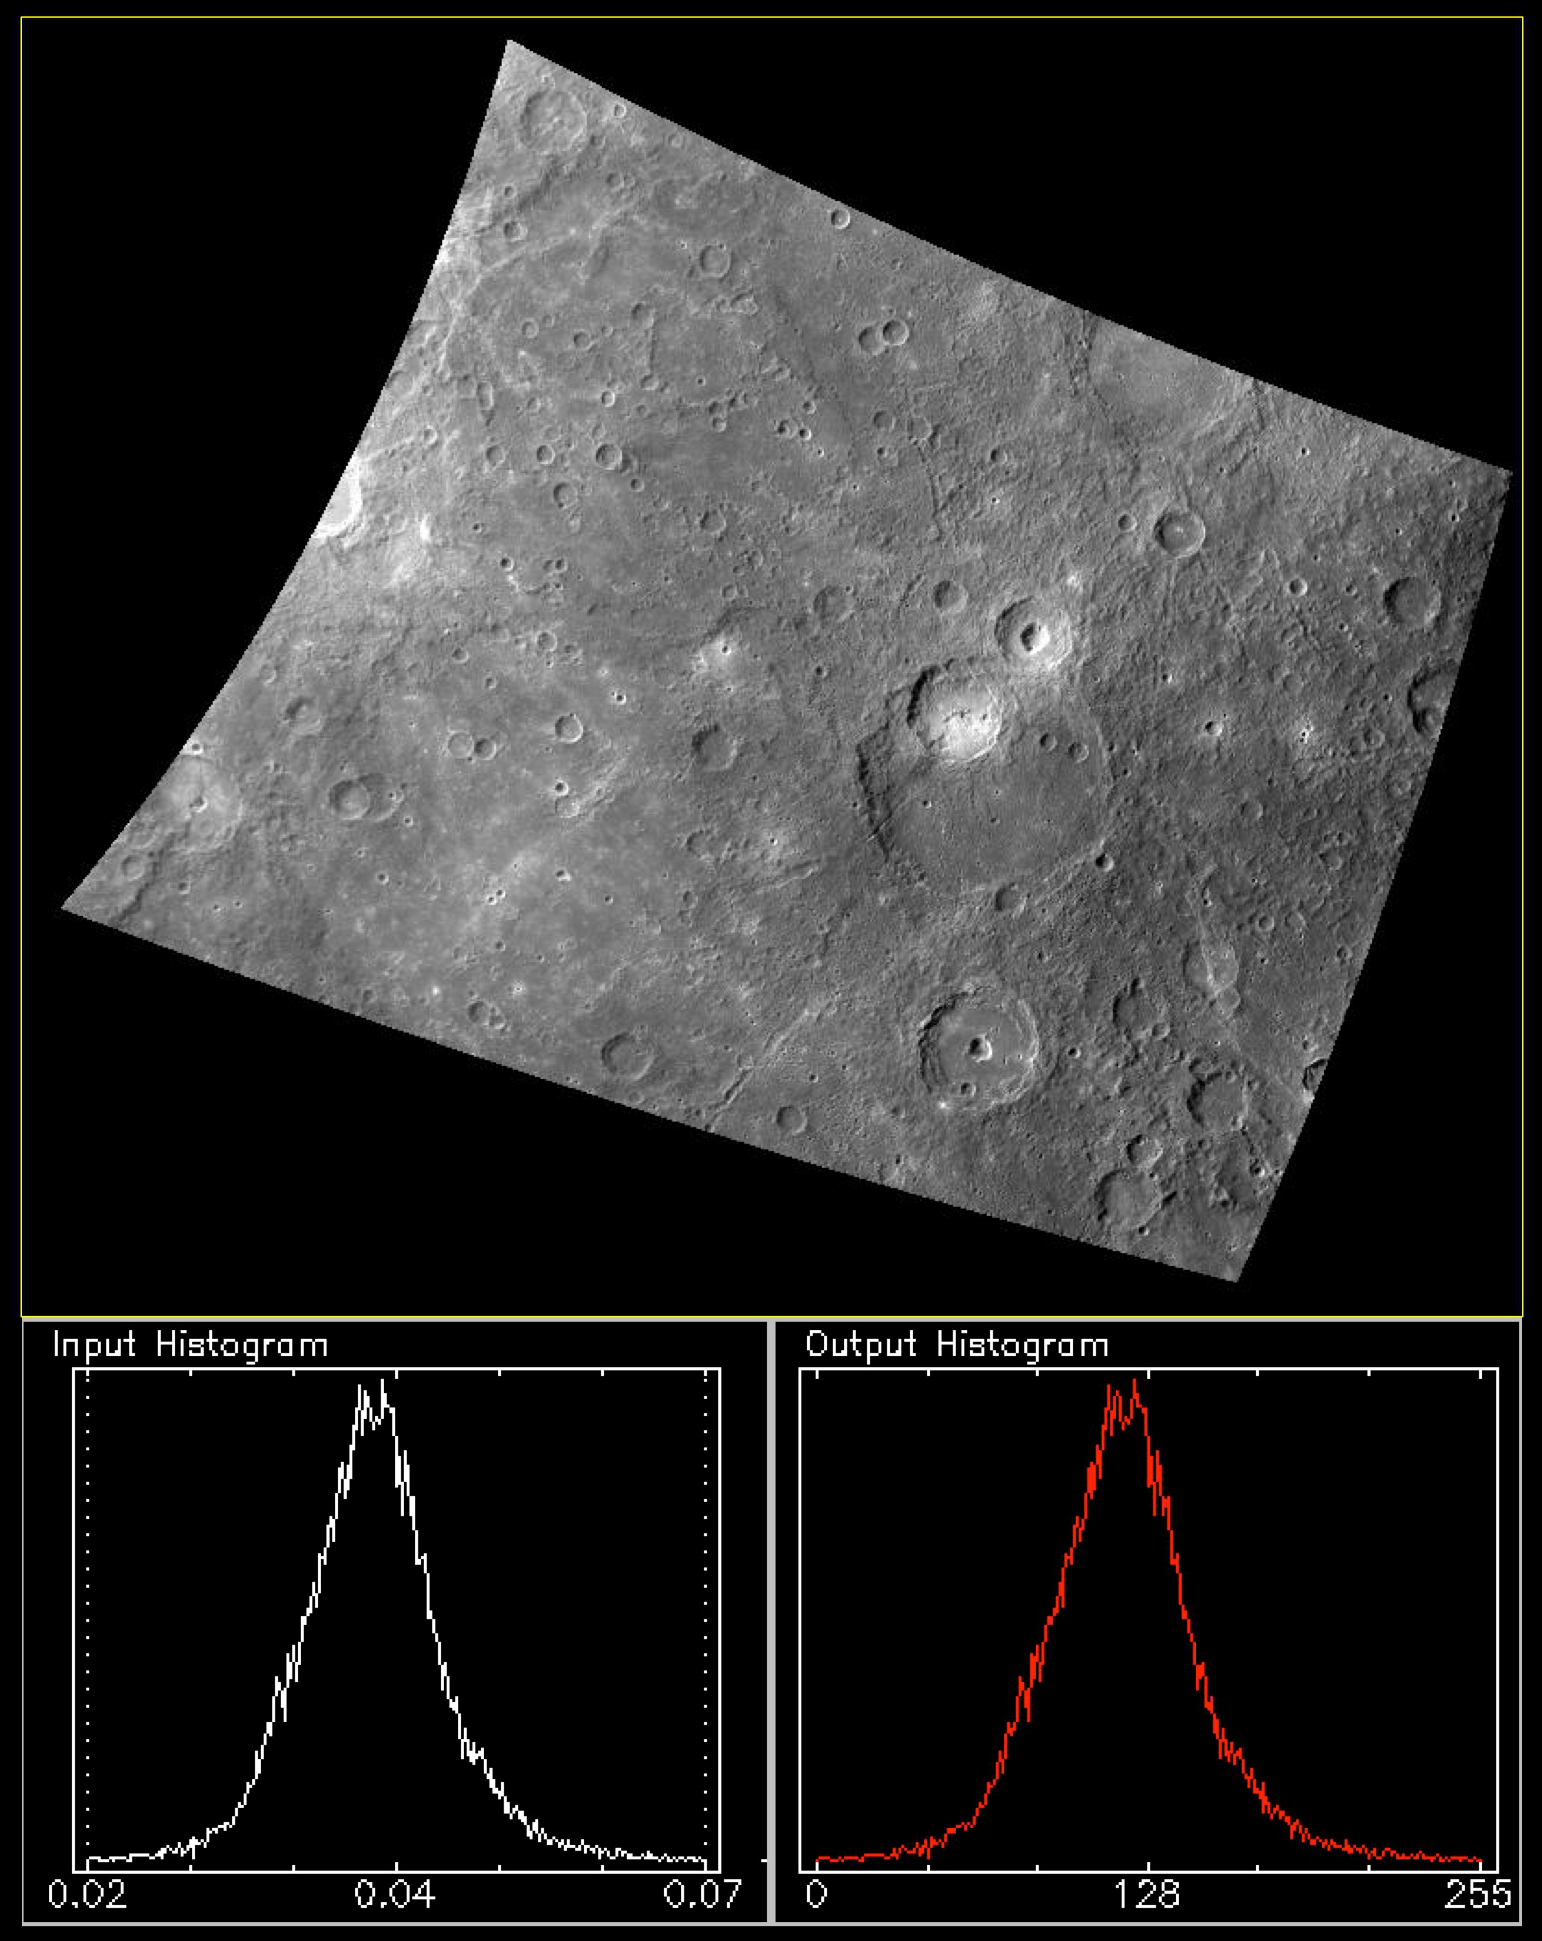

256 Shades of Grey

Today’s feature is the 748-nm filter image from from the October 21, 2013 color presentation. The graphs underneath the image illustrate a basic principle of image processing: the contrast stretch. A computer is typically capable of displaying a black and white (“greyscale”) image as a series of pixels with 256 levels of brightness, between 0 (black) and 255 (white). Therefore, in order to be displayed, the numerical values of the image must be “stretched” to cover the range 0 to 255. In the case of a calibrated MDIS image, the image values are in physical units of reflectance — that is, the percentage of incident light that the surface reflects. The graphs underneath the image are histograms. The x-axis is the range of pixel values that occur in the image, and the y-axis is the frequency of the values. The histogram on the lower left shows that the range of reflectance values in the image is from about 0.02 to 0.07 (or about 2% to 7% reflectance). The plot peaks at about 0.04, indicating that the most frequent pixel value is about 0.04. The plot on the lower right shows how the input pixel values have been scaled from 0 to 255 to produce the image above. Note that to display a color image (i.e., in red-green-blue), each of the three input color planes is stretched separately.

This image was acquired as a high-resolution targeted color observation. Targeted color observations are images of a small area on Mercury’s surface at resolutions higher than the 1-kilometer/pixel 8-color base map. During MESSENGER’s one-year primary mission, hundreds of targeted color observations were obtained. During MESSENGER’s extended mission, high-resolution targeted color observations are more rare, as the 3-color base map covered Mercury’s northern hemisphere with the highest-resolution color images that are possible.

Date acquired: October 21, 2012
Image Mission Elapsed Time (MET): 259266840
Image ID: 2803280
Instrument: Wide Angle Camera (WAC) of the Mercury Dual Imaging System (MDIS)
WAC filter: 7 (748 nanometers)
Center Latitude: -23.00°
Center Longitude: 268.4° E
Resolution: 674 meters/pixel
Scale: The scene is about 890 km (553 mi.) across
Incidence Angle: 45.6°
Emission Angle: 33.5°
Phase Angle: 78.7°
North is up in this image.

The MESSENGER spacecraft is the first ever to orbit the planet Mercury, and the spacecraft’s seven scientific instruments and radio science investigation are unraveling the history and evolution of the Solar System’s innermost planet. MESSENGER acquired over 150,000 images and extensive other data sets. MESSENGER is capable of continuing orbital operations until early 2015.

For information regarding the use of images, see the MESSENGER image use policy.

Credit: NASA/Johns Hopkins University Applied Physics Laboratory/Carnegie Institution of Washington